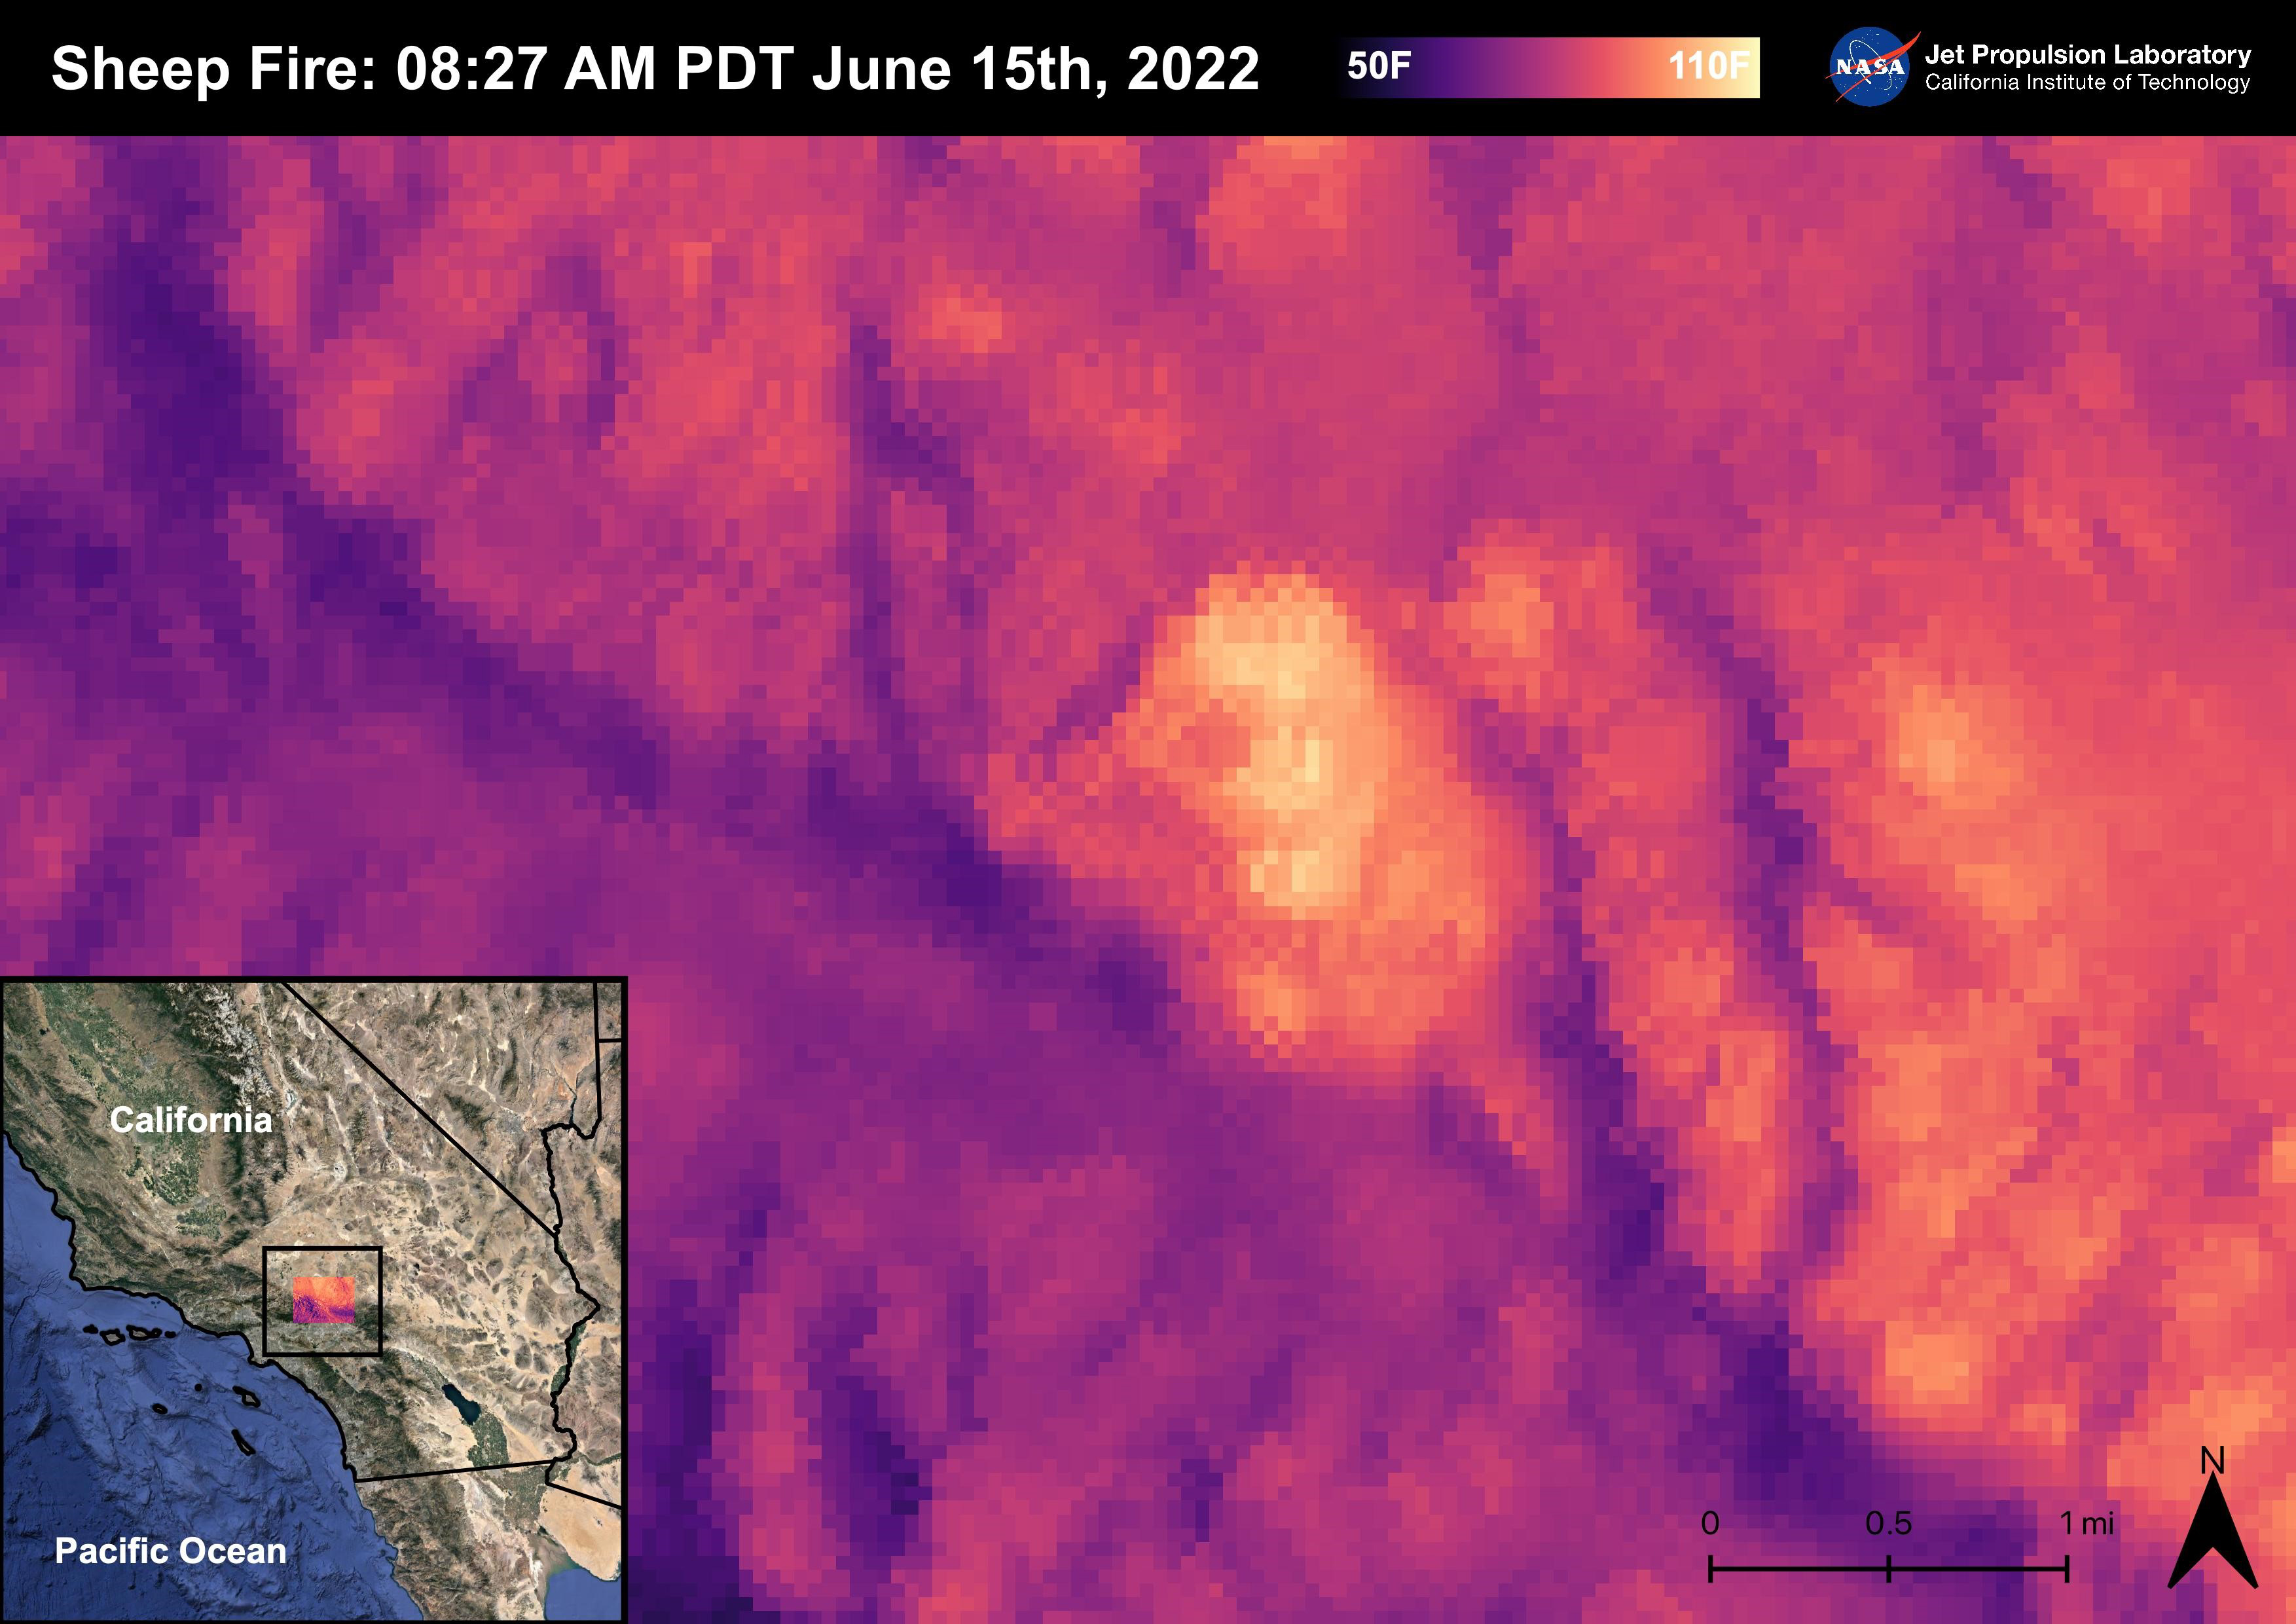

Sheep Fire

The Sheep Fire started on June 12th, 2022, Northeast of the town of Wrightwood in San Bernardino County. The fire burned 865 acres and was contained on June 19th, 2022. Due to the proximity of the Sheep Fire to Wrightwood, the town was evacuated. The Pacific Crest Trail in the San Gabriel Mountains and part of Highway 2 were closed due to the fire. There were no casualties or injuries as a result of the Sheep Fire. The fire was captured in an ECOSTRESS Land Surface Temperature image on 08:27 AM PDT on June 15th and shows the temperature of the fire surpassing 100 degrees Fahrenheit. As California is currently in a drought, there are concerns that 2022 will see a severe wildfire season; ECOSTRESS allows for the monitoring of the drought and of wildfires.

ECOSTRESS is a thermal instrument on the International Space Station that measures the temperature of the ground, which is hotter than the air temperature during the day. It was launched to the space station in 2018. Its primary mission is to identify critical thresholds of water use and water stress in plants and to detect the timing, location, and predictive factors leading to plant water uptake decline and/or cessation. The nature of the high-resolution data provided by ECOSTRESS allows it to record heat related phenomena such as heat waves, droughts and wildfires.

NASA’s Jet Propulsion Laboratory in Southern California built and manages the ECOSTRESS mission for the Earth Science Division in the Science Mission Directorate at NASA Headquarters in Washington. ECOSTRESS is an Earth Venture Instrument mission; the program is managed by NASA’s Earth System Science Pathfinder program at NASA’s Langley Research Center in Hampton, Virginia.

Credit: NASA/JPL-Caltech